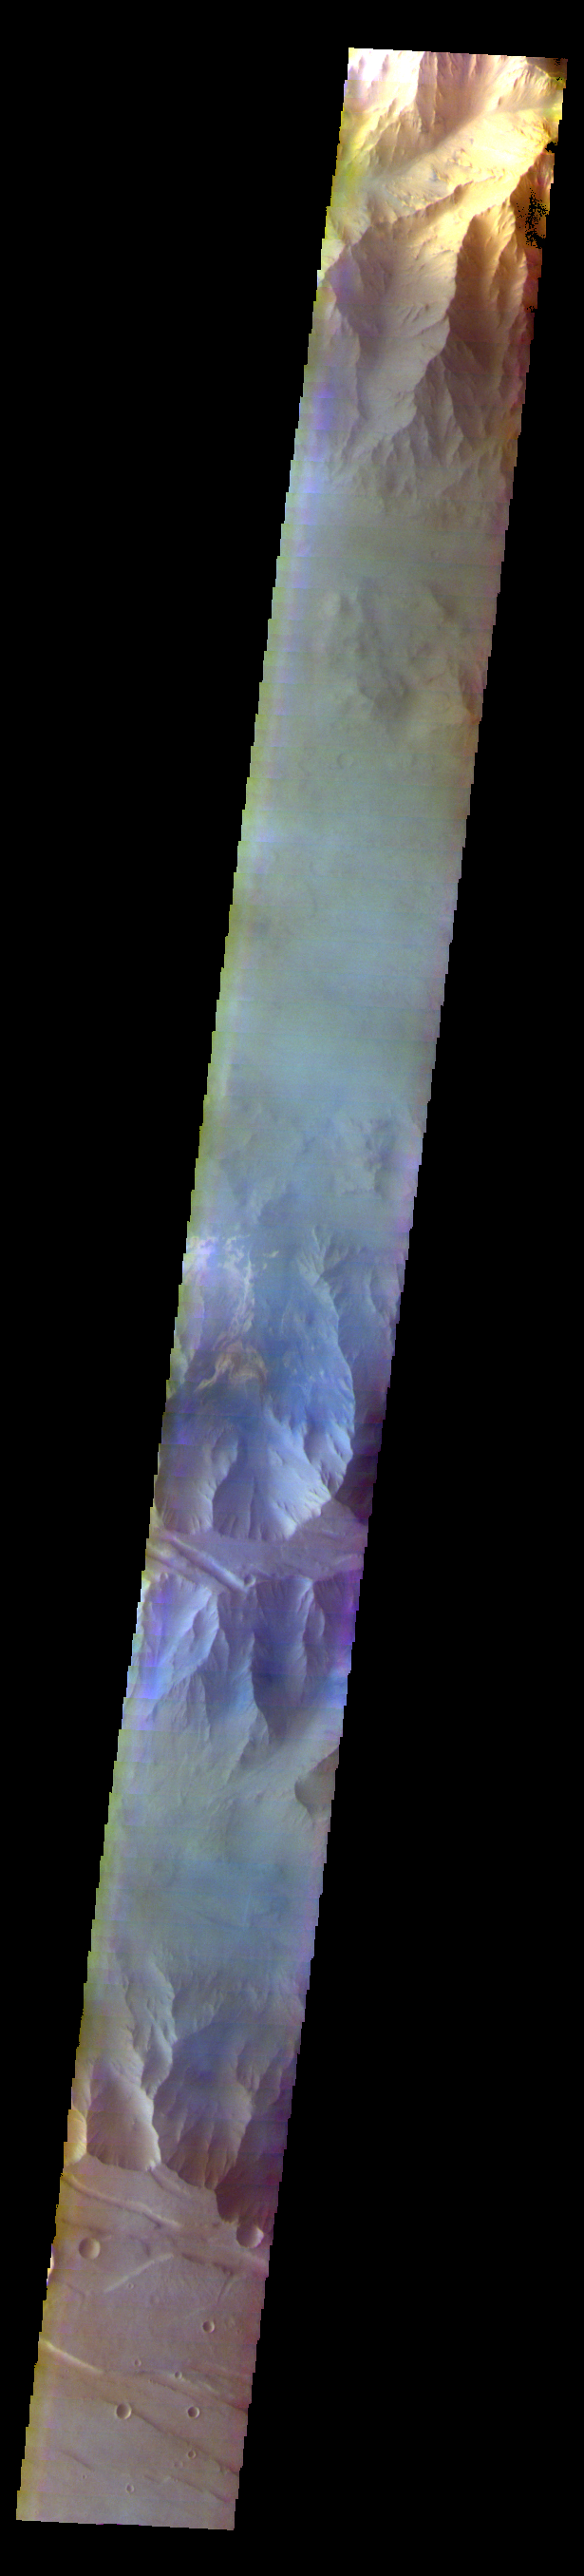

Coprates Chasma – False Color

The THEMIS VIS camera contains 5 filters. The data from different filters can be combined in multiple ways to create a false color image. These false color images may reveal subtle variations of the surface not easily identified in a single band image. Today’s false color image shows part of Coprates Chasma.

Credit: NASA/JPL-Caltech/ASU